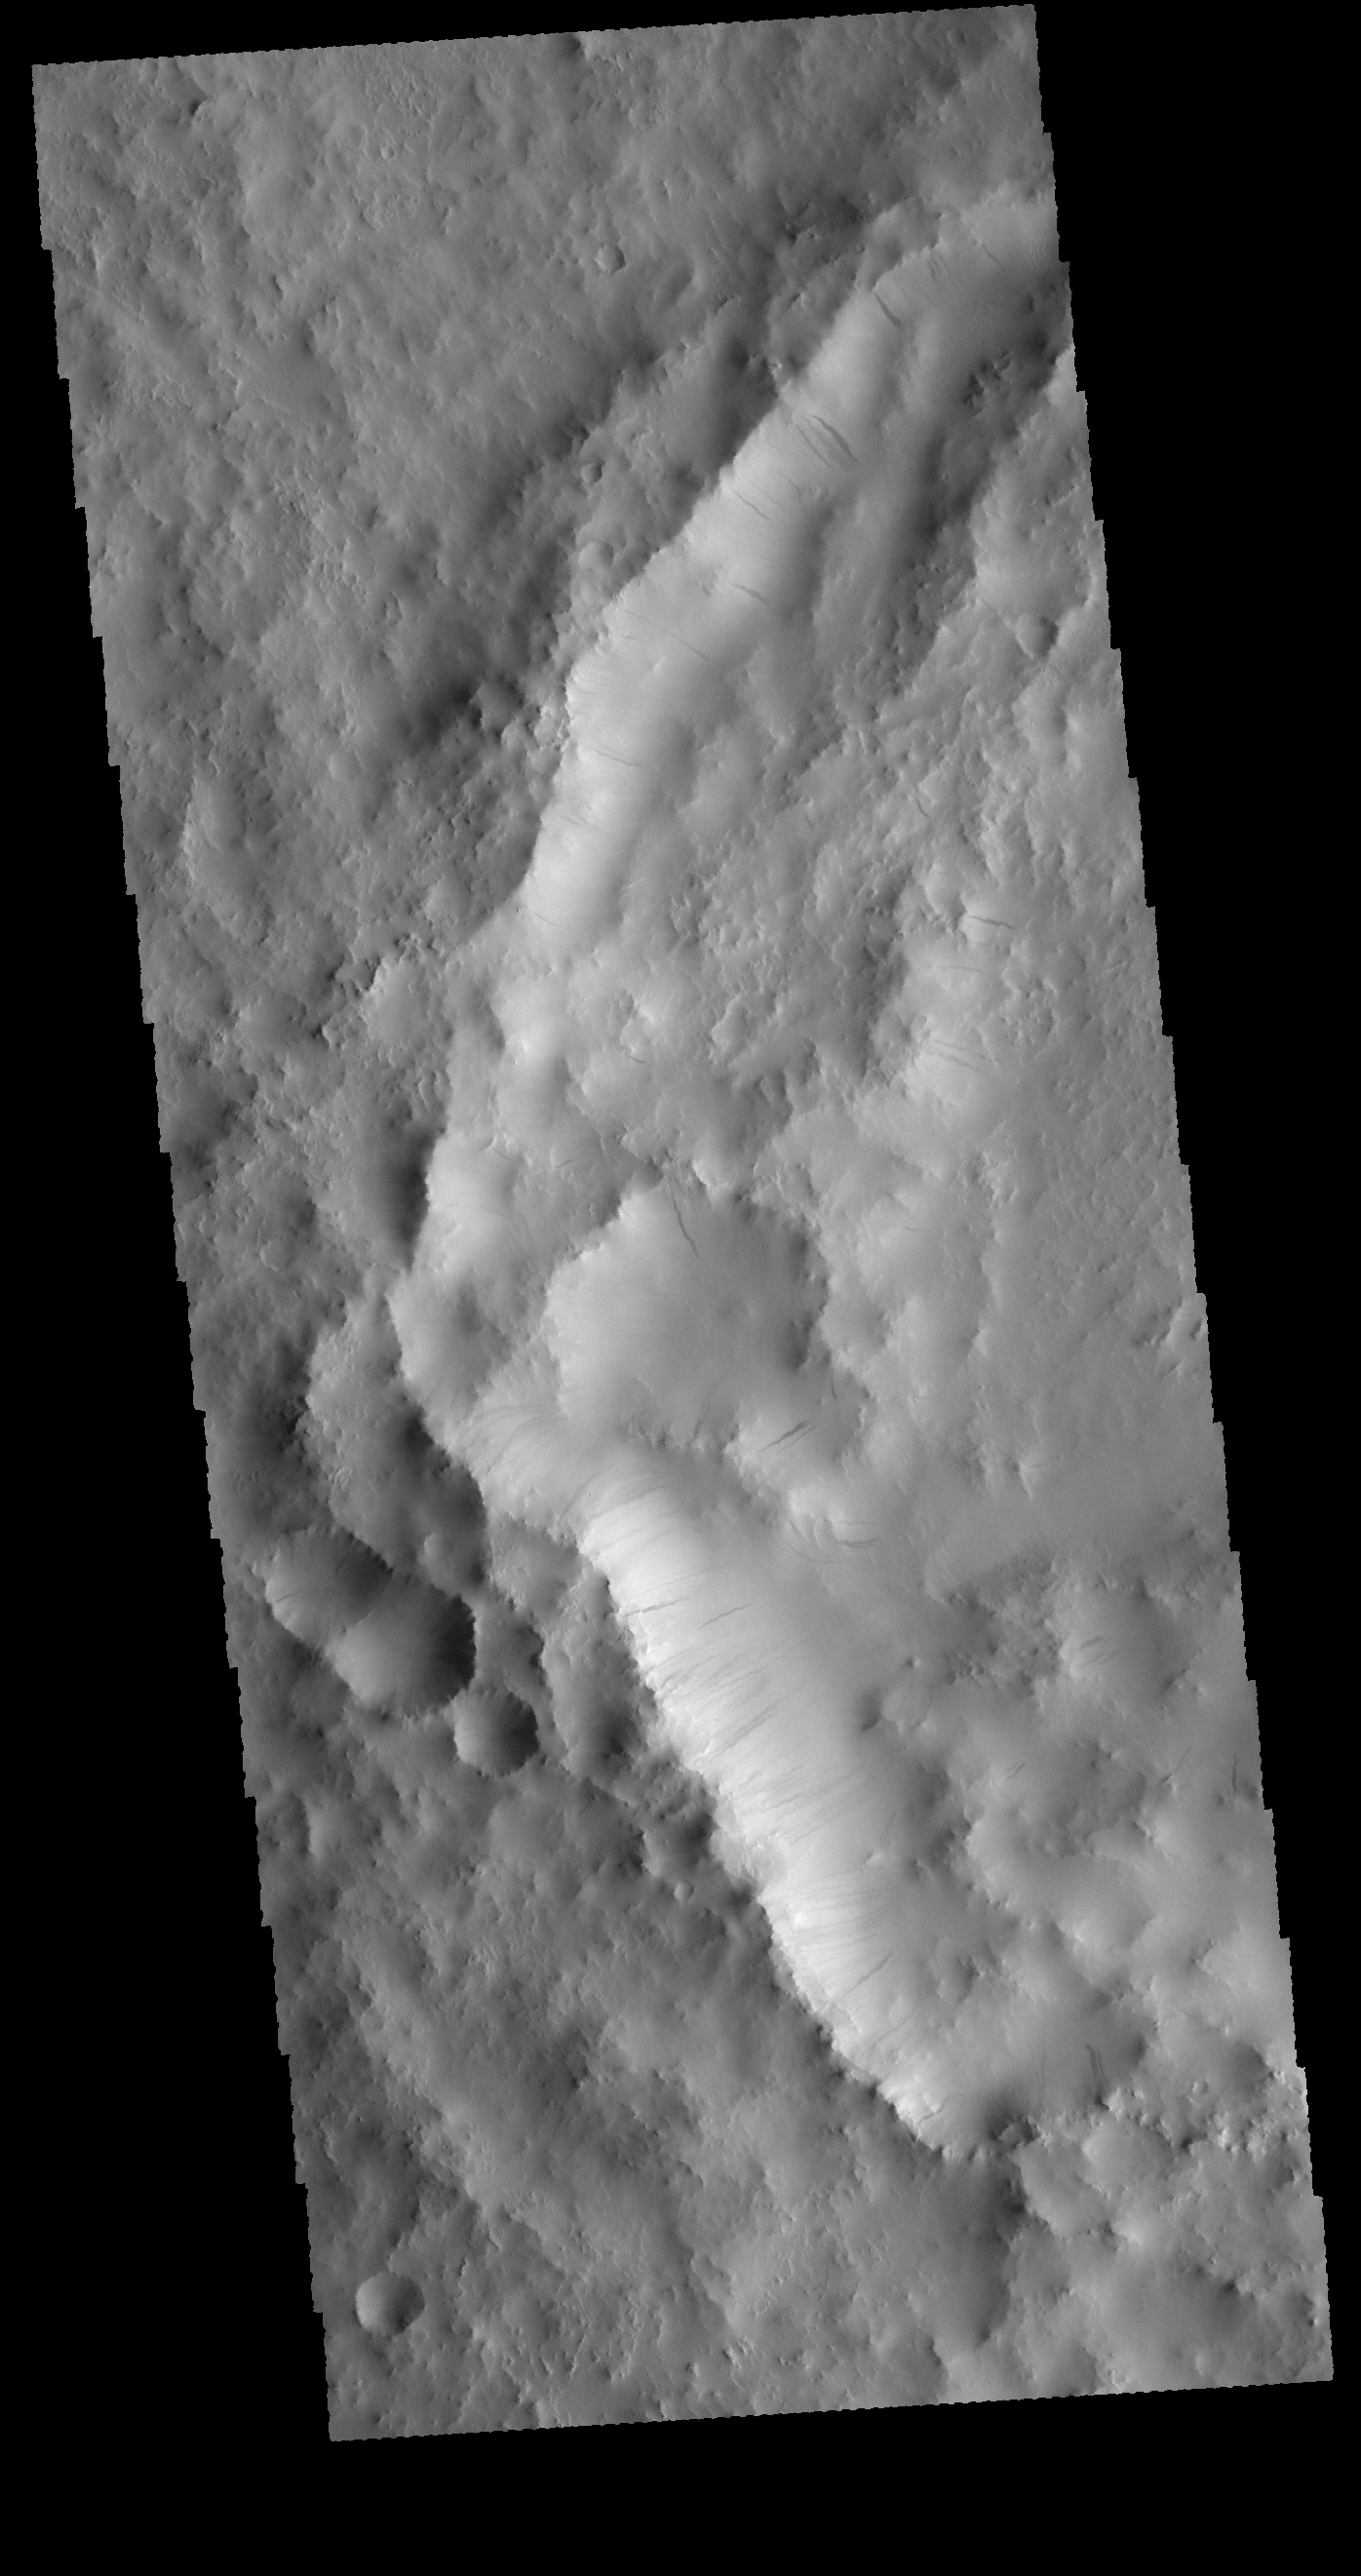

Dark Slope Streaks

Today’s VIS image shows part of an unnamed crater in Arabia Terra. The inner rim of the crater has numerous dark streaks. It is possible that these features form due to downslope material motion revealing the darker rock beneath the surface dust coating.

Credit: NASA/JPL-Caltech/ASU